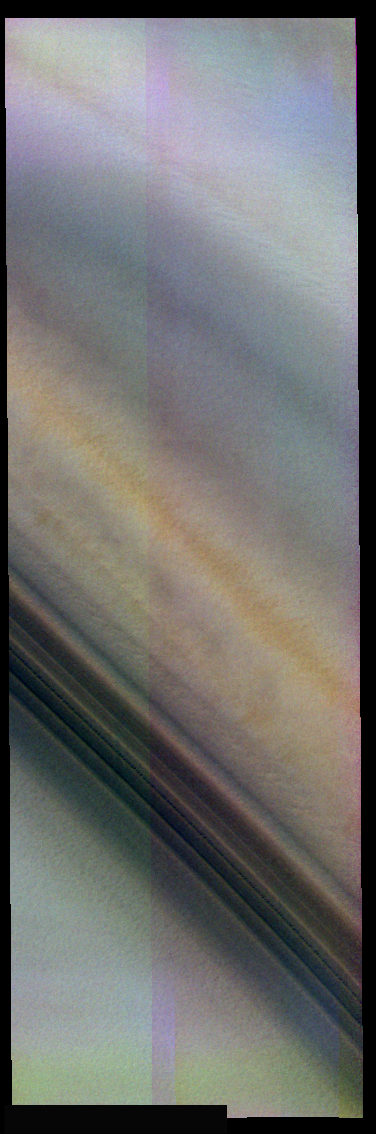

False Color Bands

The theme for the weeks of 1/17 and 1/24 is the north polar region of Mars as seen in false color THEMIS images. Ice/frost will typically appear as bright blue in color; dust mantled ice will appear in tones of red/orange.

In a gray scale image, the suble variations seen in this false color image are almost impossible to identify. Note the orange band in the center of the frame, and the bluer bands to either side of it.

Image information: VIS instrument. Latitude 87, Longitude 65.5 East (294.5 West). 19 meter/pixel resolution.

Note: this THEMIS visual image has not been radiometrically nor geometrically calibrated for this preliminary release. An empirical correction has been performed to remove instrumental effects. A linear shift has been applied in the cross-track and down-track direction to approximate spacecraft and planetary motion. Fully calibrated and geometrically projected images will be released through the Planetary Data System in accordance with Project policies at a later time.

NASA’s Jet Propulsion Laboratory manages the 2001 Mars Odyssey mission for NASA’s Office of Space Science, Washington, D.C. The Thermal Emission Imaging System (THEMIS) was developed by Arizona State University, Tempe, in collaboration with Raytheon Santa Barbara Remote Sensing. The THEMIS investigation is led by Dr. Philip Christensen at Arizona State University. Lockheed Martin Astronautics, Denver, is the prime contractor for the Odyssey project, and developed and built the orbiter. Mission operations are conducted jointly from Lockheed Martin and from JPL, a division of the California Institute of Technology in Pasadena.

Credit: NASA/JPL/Arizona State University